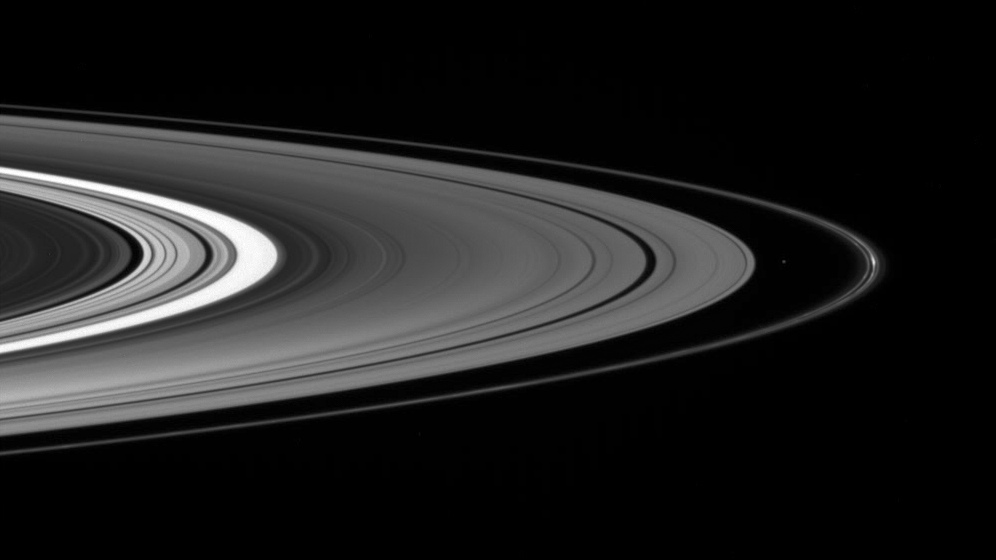

Darkside Beauty

The Cassini spacecraft spies the small moon Atlas, accompanied by bright clumps of material in the F ring, as it gazes down at the unilluminated side of the rings.

This view looks toward the rings from about 4 degrees above the ringplane. Atlas is a mere 32 kilometers (20 miles) across.

The image was taken in visible light with the Cassini spacecraft wide-angle camera on Oct. 1, 2007. The view was obtained at a distance of approximately 532,000 kilometers (330,000 miles) from Saturn and at a Sun-ring-spacecraft, or phase, angle of 63 degrees at the center of this view. Image scale is about 30 kilometers (18 miles) per pixel.

The Cassini-Huygens mission is a cooperative project of NASA, the European Space Agency and the Italian Space Agency. The Jet Propulsion Laboratory, a division of the California Institute of Technology in Pasadena, manages the mission for NASA’s Science Mission Directorate, Washington, D.C. The Cassini orbiter and its two onboard cameras were designed, developed and assembled at JPL. The imaging operations center is based at the Space Science Institute in Boulder, Colo.

Credit: NASA/JPL/Space Science Institute